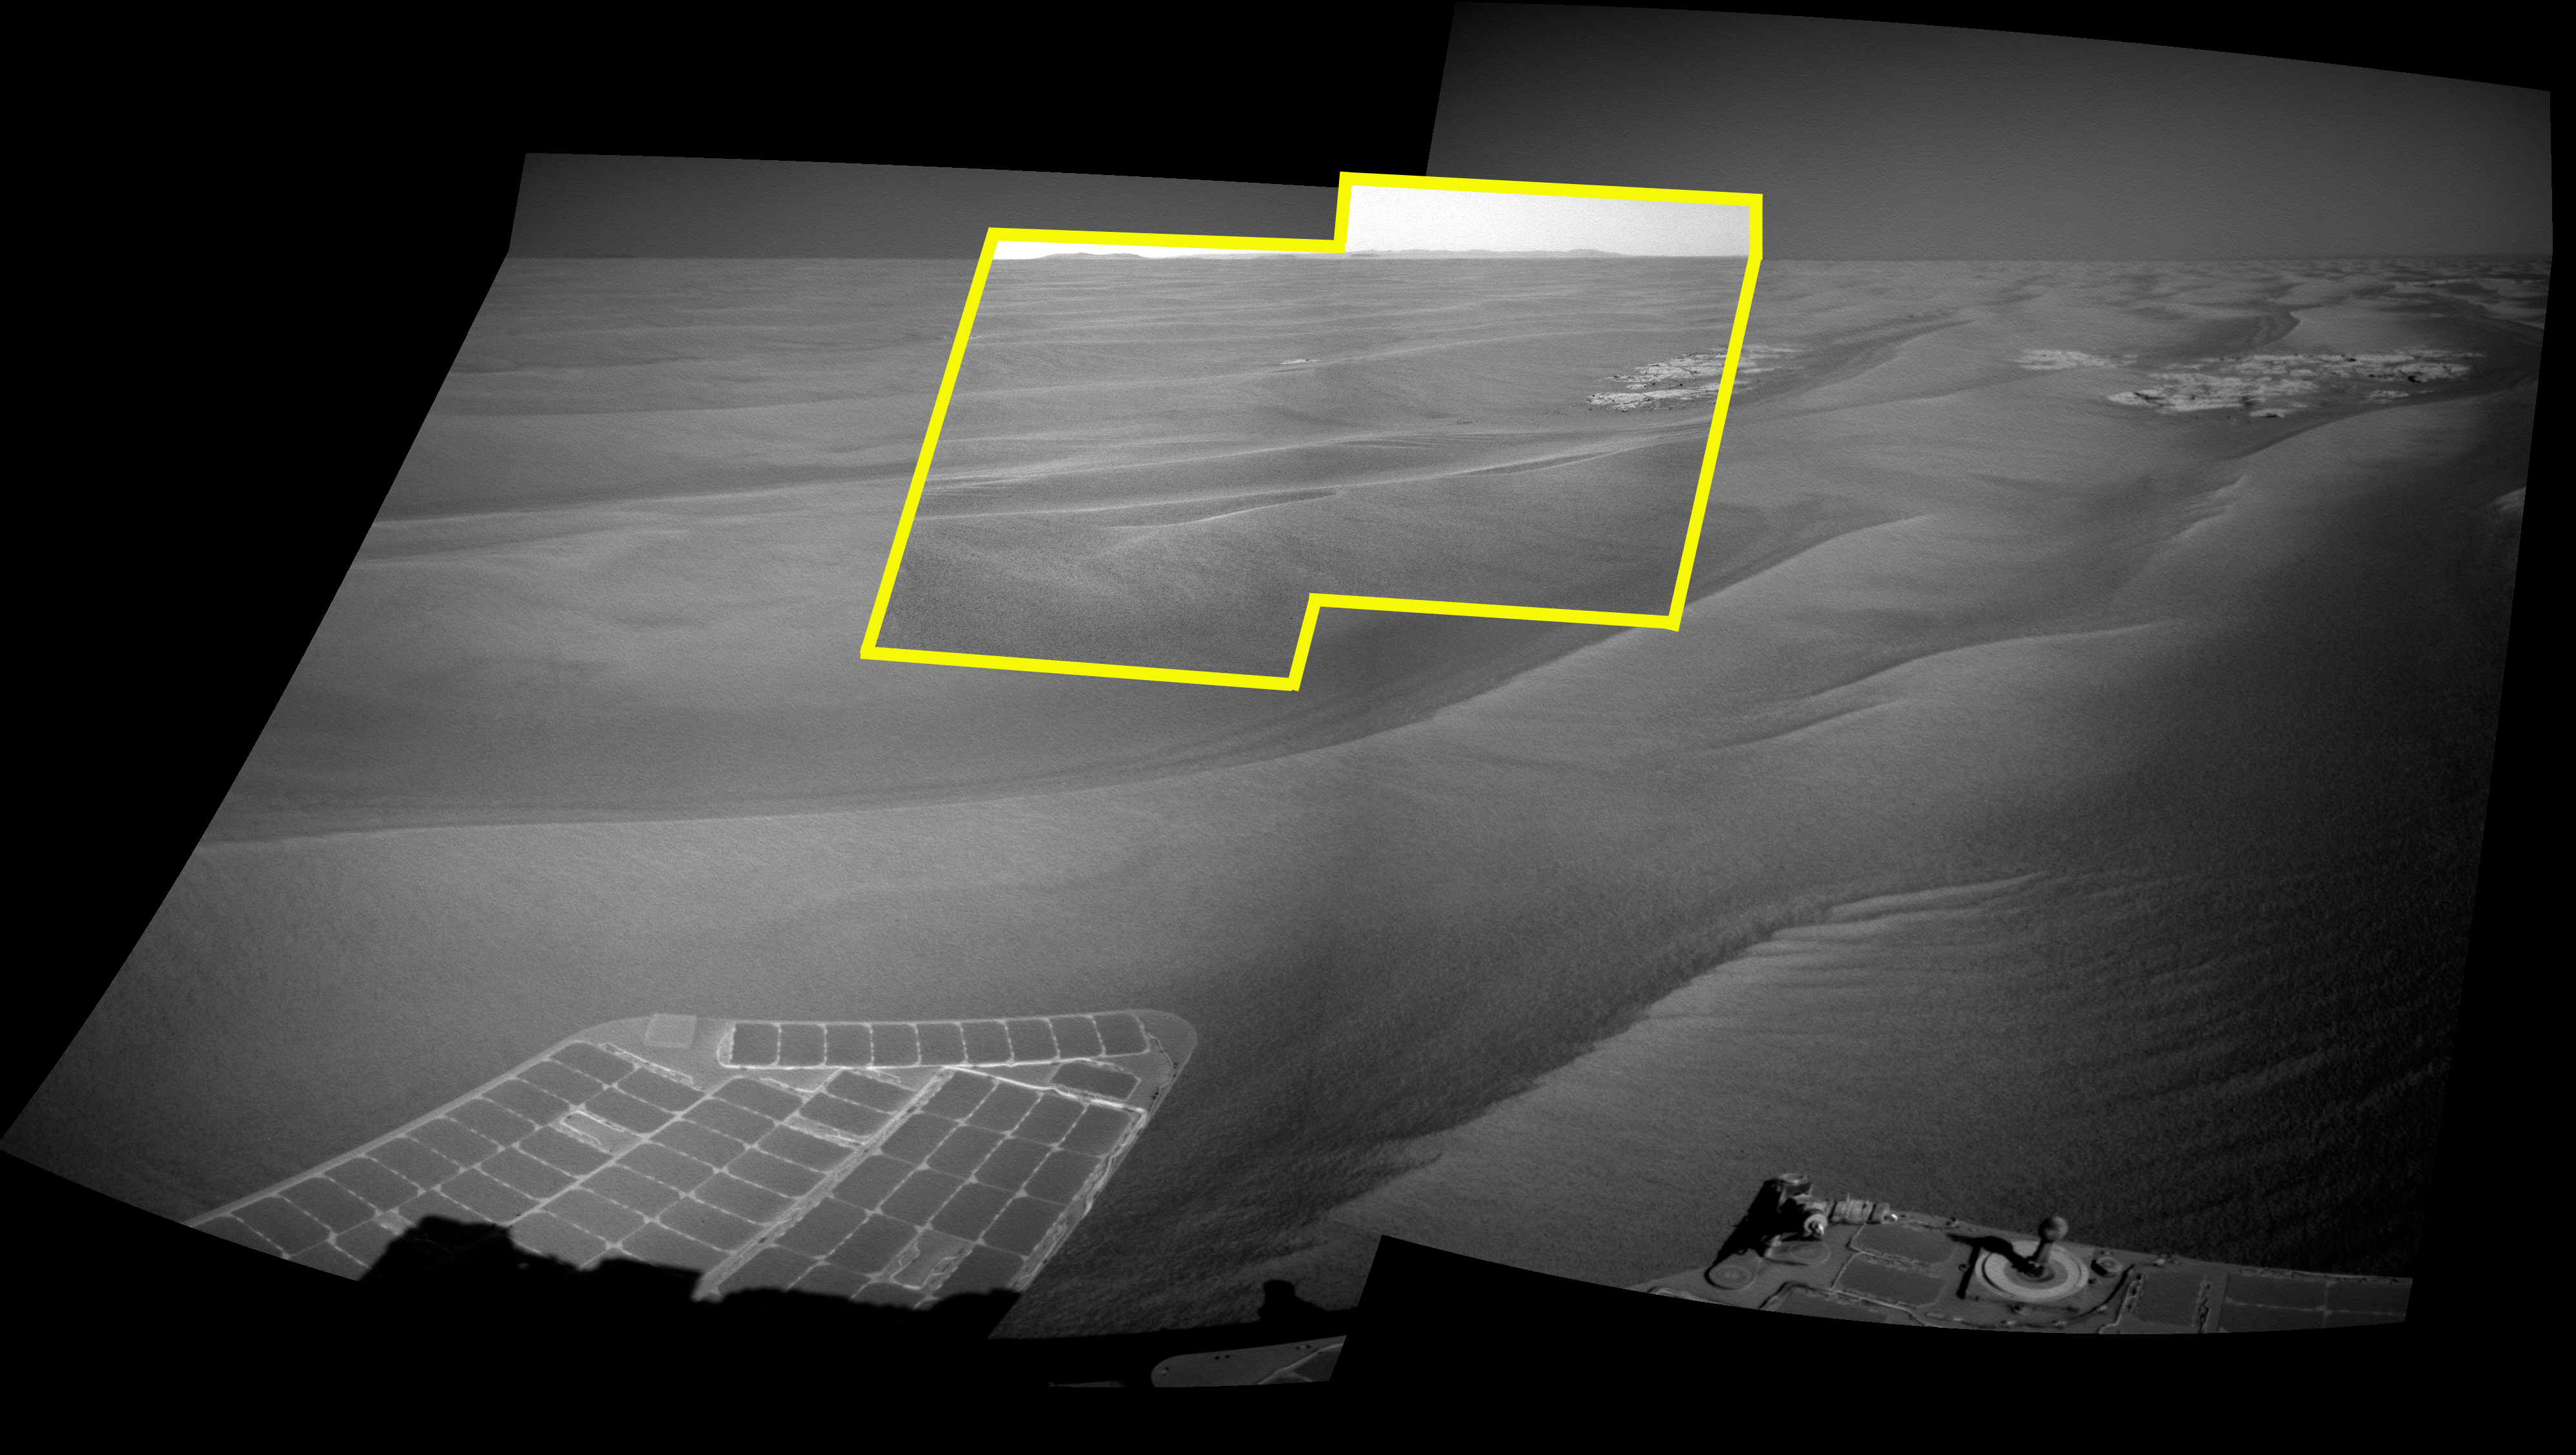

Endeavour on the Horizon (Context View)

This image uses a view from the navigation camera on NASA’s Mars Exploration Rover Opportunity to show context for a horizon shot by the rover’s narrower-angle panoramic camera. The navigation camera exposures were taken during the 2,220th Martian day, or sol, of Opportunity’s mission on Mars (April 22, 2010).

The horizon view from the panoramic camera, at PIA13081 and PIA13080, includes a portion of the rim of Endeavour crater, the rover’s destination in a multi-year traverse along the sandy Martian landscape. Opportunity began a marathon from Victoria to Endeavour in September 2008 after spending two years exploring Victoria.

Credit: NASA/JPL-Caltech/Cornell University